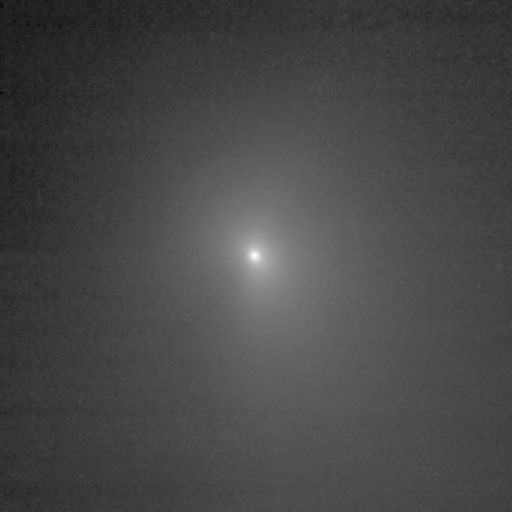

Comet Dead Ahead

This image shows comet Tempel 1 as seen through the clear filter of the medium resolution imager camera on Deep Impact. It was taken on June 26, 2005, when the spacecraft was 7,118,499.4 kilometers (4,423,435 miles) away from the comet. Eight images were combined to create this picture, and a logarithmic stretch was applied to enhance the coma of the comet.

Credit: NASA/JPL-Caltech/UMD